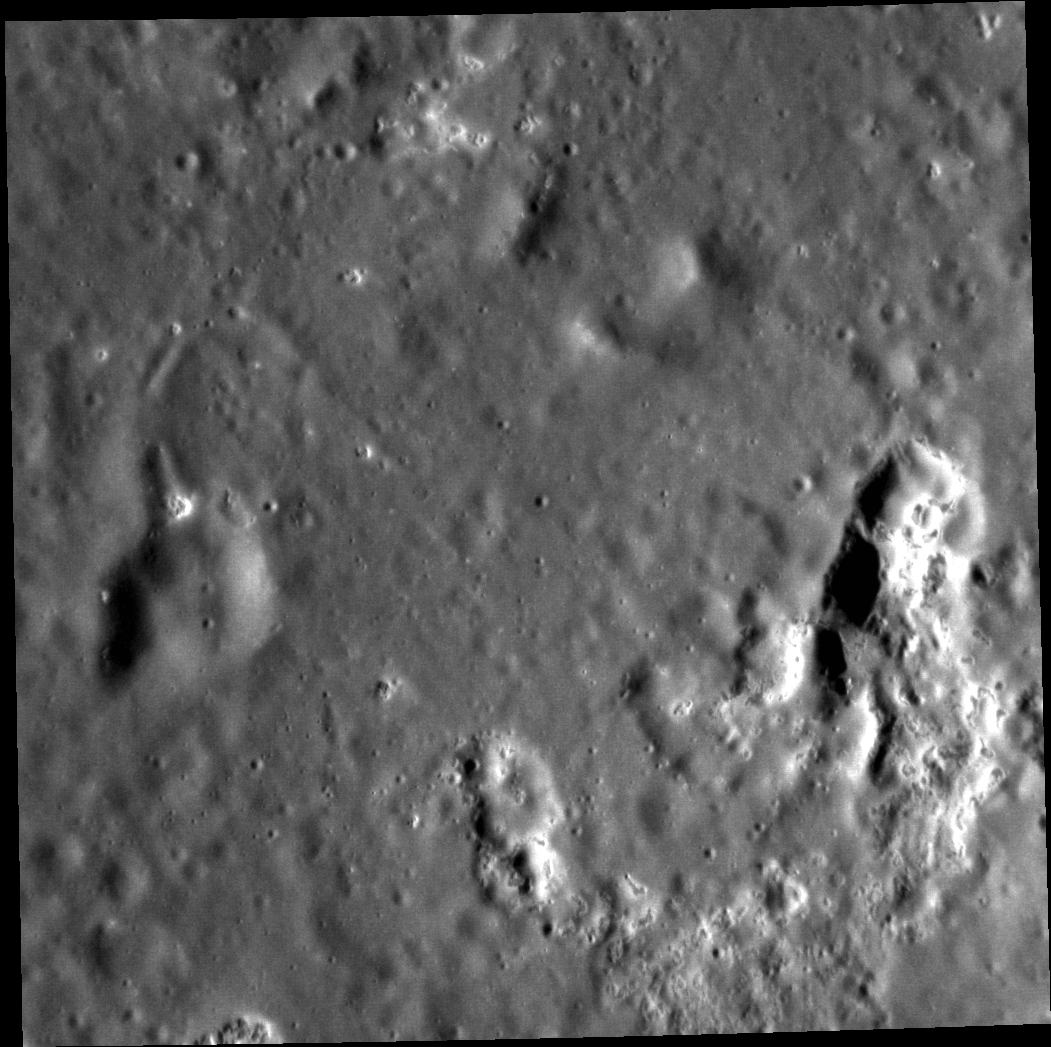

Despair and Tenderness

Hollows on Mercury are sometimes associated with pyroclastic deposits. This association is illustrated here, in this view of the floor of Mistral crater. The large irregular depressions are volcanic vents from which explosive eruptions ejected pyroclastic material. The small depressions with bright halos are hollows.

Gabriela Mistral was a Chilean poet who was awarded the Nobel Prize for Literature in 1945. The English title of her first great collection of poems was “Despair” (1922). Two years later “Tenderness” was published. Both volumes exhibited her “her lyric poetry… inspired by powerful emotions.”

This image was acquired as a high-resolution targeted observation. Targeted observations are images of a small area on Mercury’s surface at resolutions much higher than the 200-meter/pixel morphology base map. It is not possible to cover all of Mercury’s surface at this high resolution, but typically several areas of high scientific interest are imaged in this mode each week.

Date acquired: April 24, 2012
Image Mission Elapsed Time (MET): 243797555
Image ID: 1703566
Instrument: Narrow Angle Camera (NAC) of the Mercury Dual Imaging System (MDIS)
Center Latitude: 4.31°
Center Longitude: 305.6° E
Resolution: 32 meters/pixel
Scale: The scene is about 33 km (21 mi.) across
Incidence Angle: 68.0°
Emission Angle: 6.0°
Phase Angle: 74.1°
North is up in this image.

The MESSENGER spacecraft is the first ever to orbit the planet Mercury, and the spacecraft’s seven scientific instruments and radio science investigation are unraveling the history and evolution of the Solar System’s innermost planet. During the first two years of orbital operations, MESSENGER acquired over 150,000 images and extensive other data sets. MESSENGER is capable of continuing orbital operations until early 2015.

For information regarding the use of images, see the MESSENGER image use policy.

Credit: NASA/Johns Hopkins University Applied Physics Laboratory/Carnegie Institution of Washington